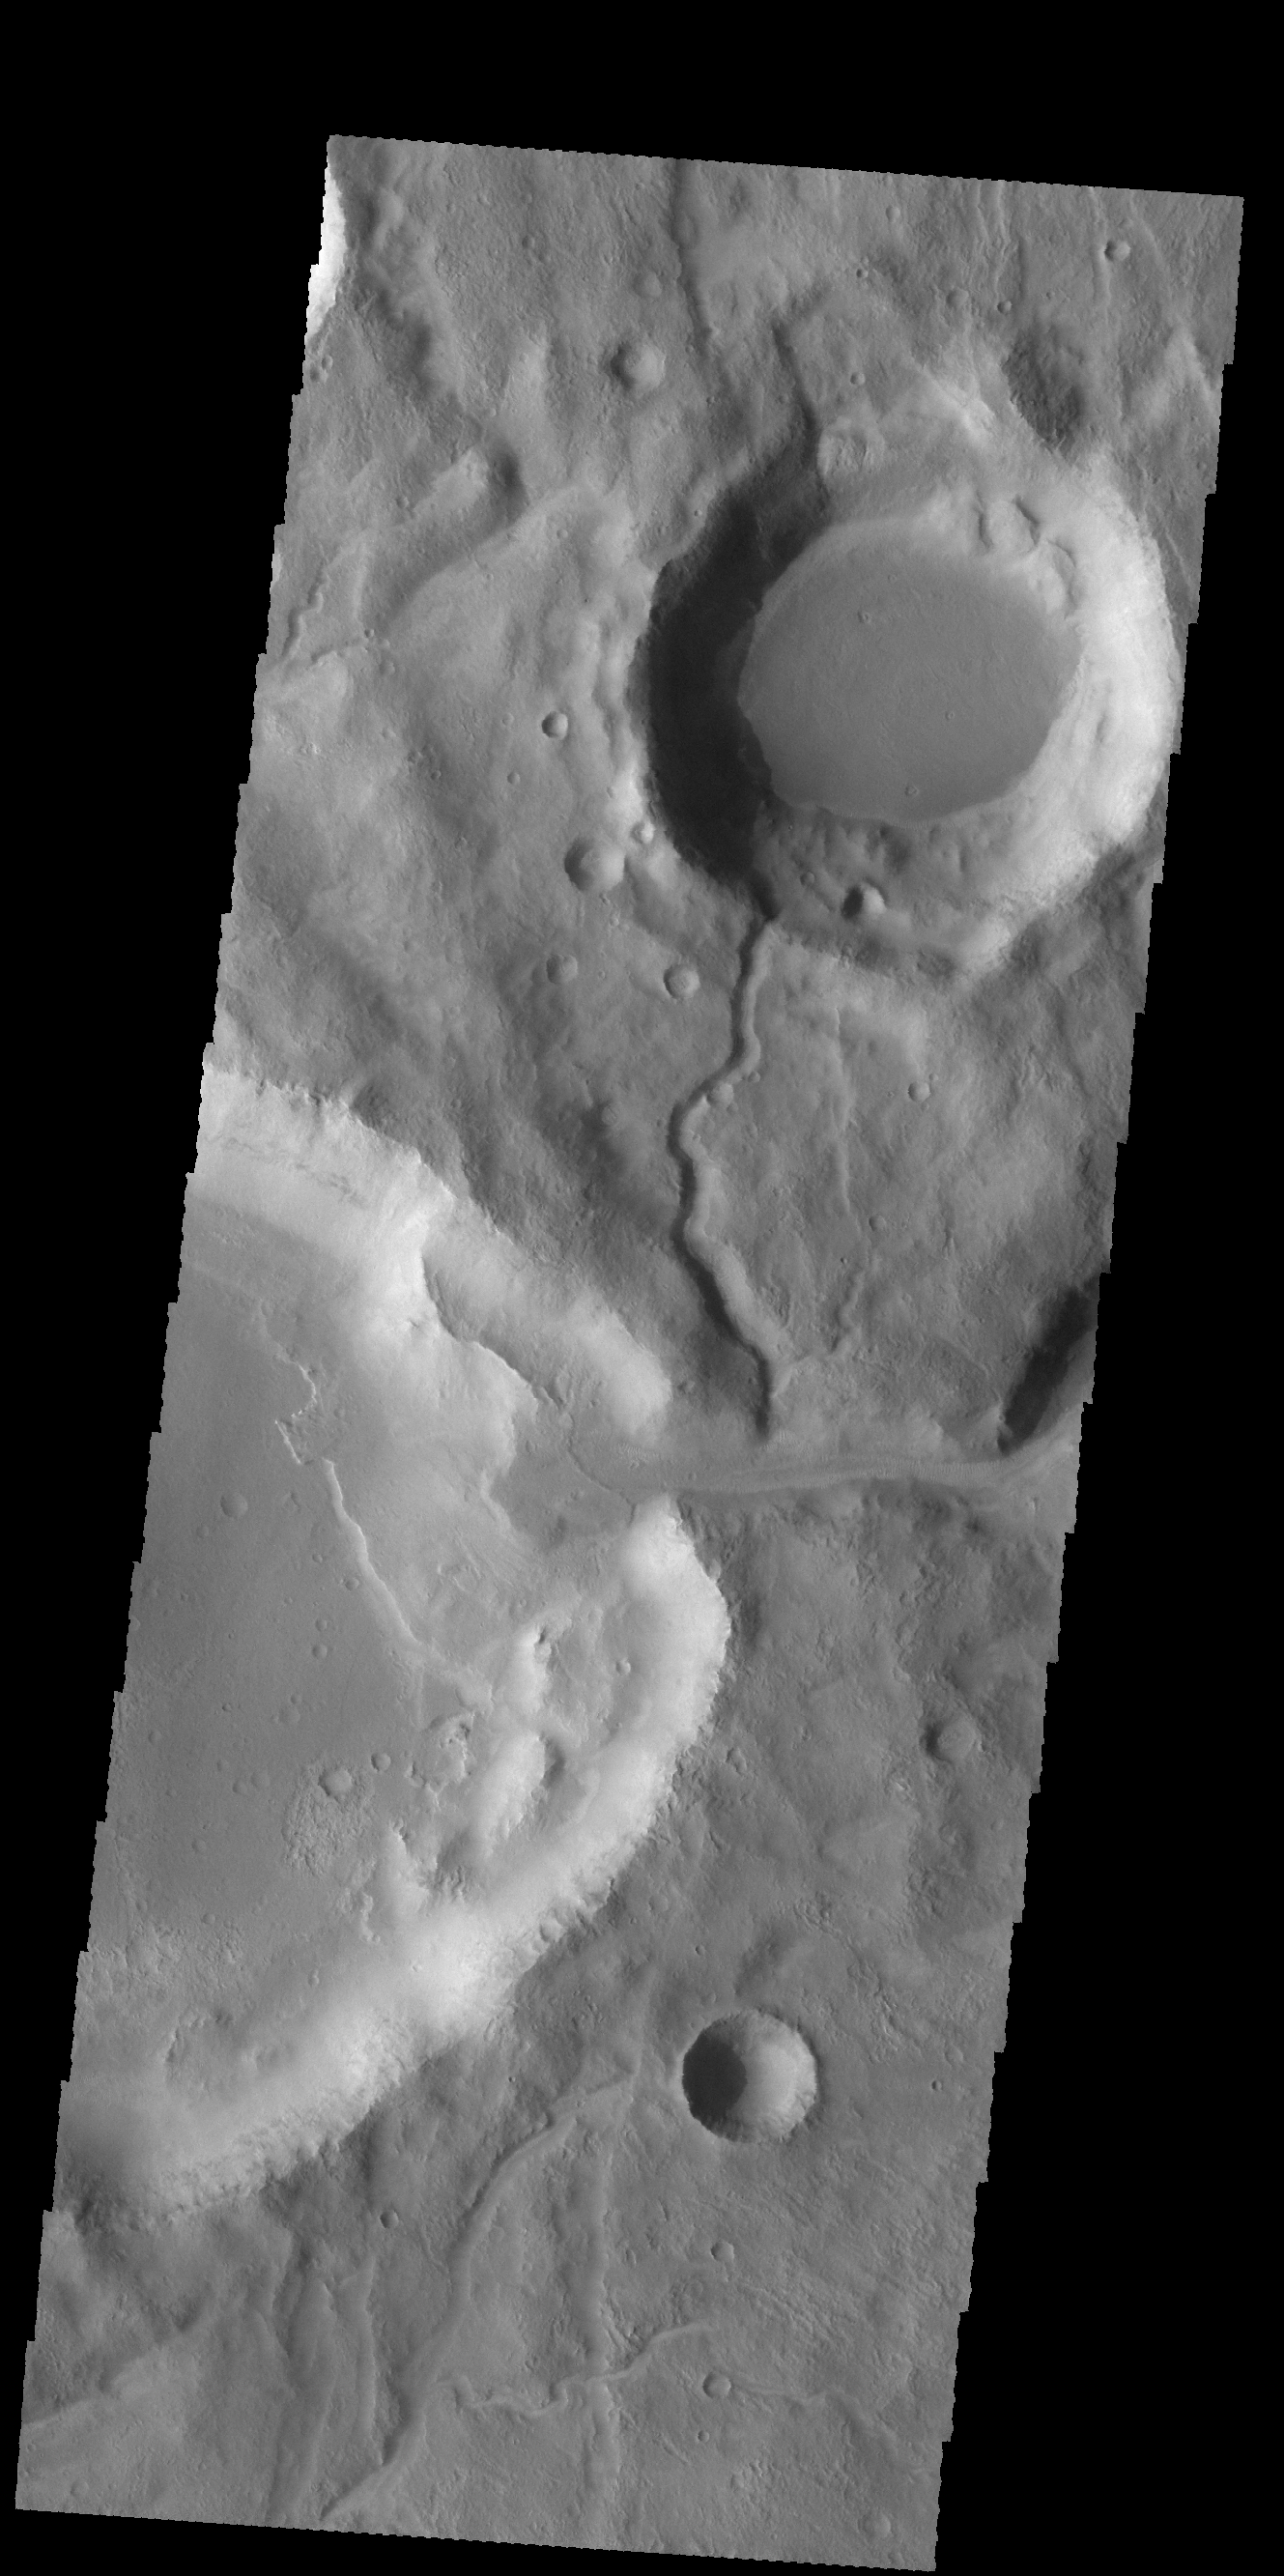

Channel and Delta

This VIS image shows two channels. The channel in the center of the image ends in a crater, where it has created a delta deposit. These unnamed craters and channels are located on the northeastern margin of Icaria Planum.

Credit: NASA/JPL-Caltech/ASU